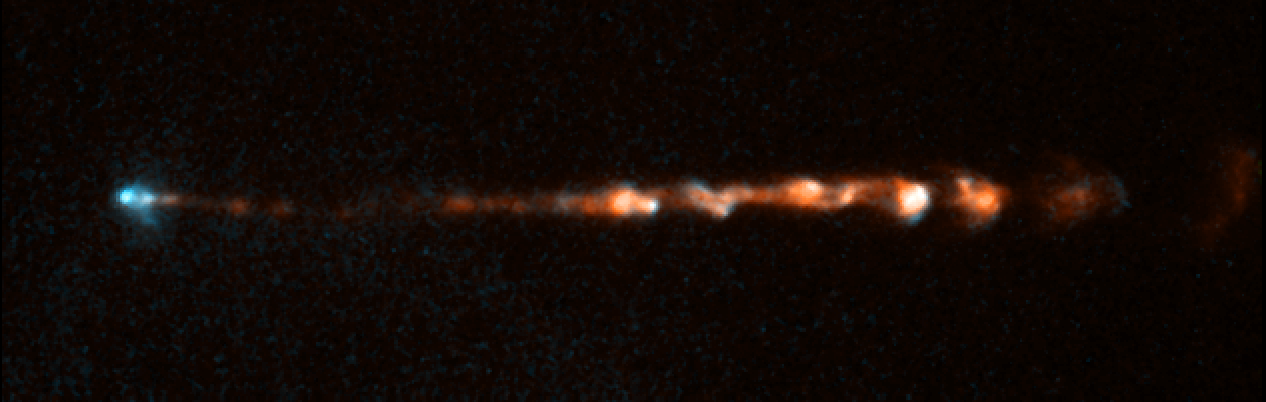

HH 34 Jet 1998

Object Name: HH 34 Jet
Object Description: Herbig-Haro Object
Instrument: HST/WFPC2
Filters: F656N (H-alpha) and F673N ([S II])

This image is a composite of separate exposures acquired by the WFPC2 instrument on HST. The color results from assigning different hues (colors) to each monochromatic (grayscale) image associated with an individual filter. In this case, the assigned colors are: Cyan: F656N (H-alpha) Orange: F673N ([S II])

Credit: NASA, ESA, and P. Hartigan (Rice University)